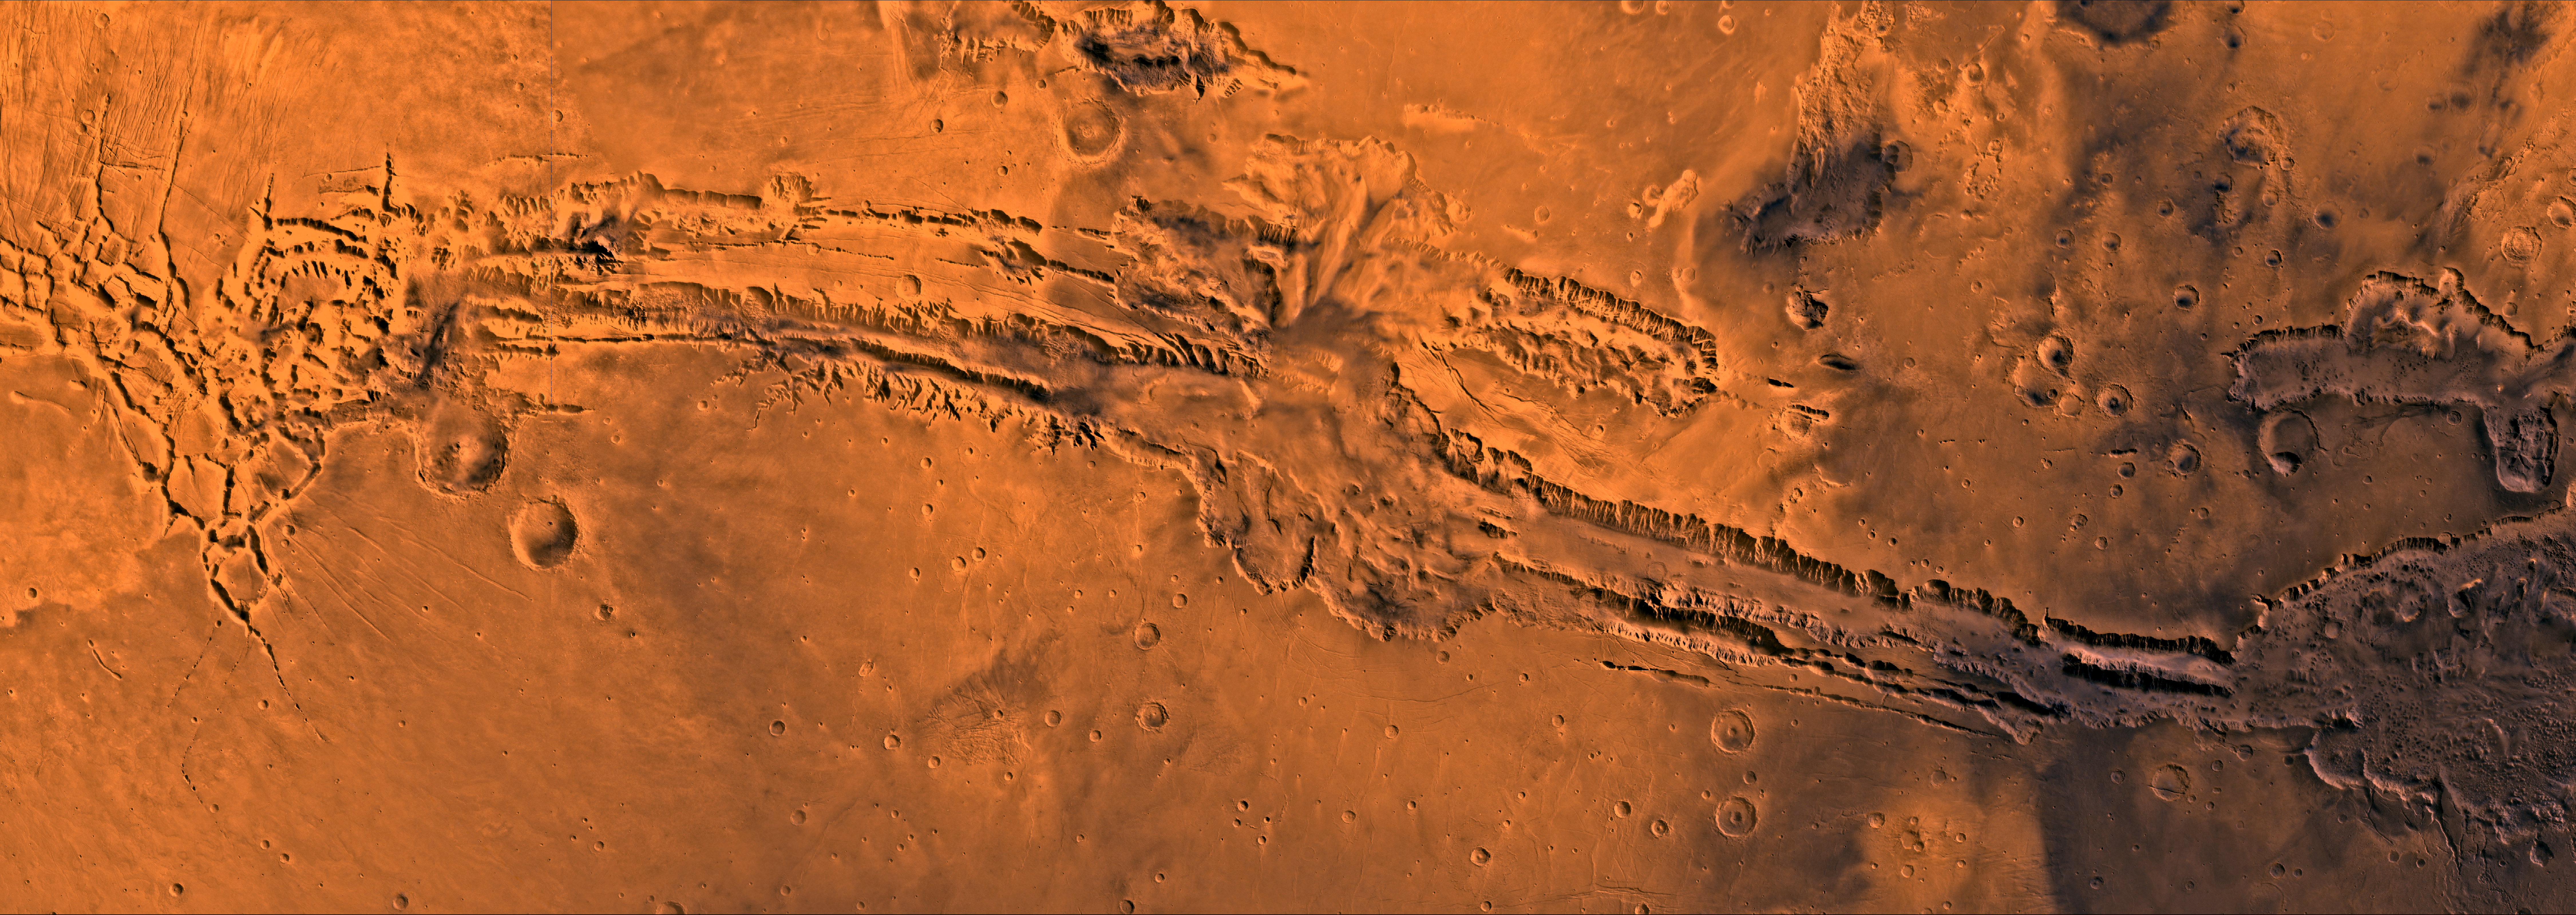

Valles Marineris

A color image of Valles Marineris, the great canyon of Mars; north toward top. The scene shows the entire canyon system, over 3,000 km long and averaging 8 km deep, extending from Noctis Labyrinthus, the arcuate system of graben to the west, to the chaotic terrain to the east.

This image is a composite of Viking medium-resolution images in black and white and low-resolution images in color; Mercator projection. The image extends from latitude 0 degrees to 20 degrees S. and from longitude 45 degrees to 102.5 degrees.

The connected chasma or valleys of Valles Marineris may have formed from a combination of erosional collapse and structural activity. Layers of material in the eastern canyons might consist of carbonates deposited in ancient lakes. Huge ancient river channels began from Valles Marineris and from adjacent canyons and ran north. Many of the channels flowed north into Chryse Basin, which contains the site of the Viking 1 Lander and the future site of the Mars Pathfinder Lander.

Credit: NASA/JPL/USGS